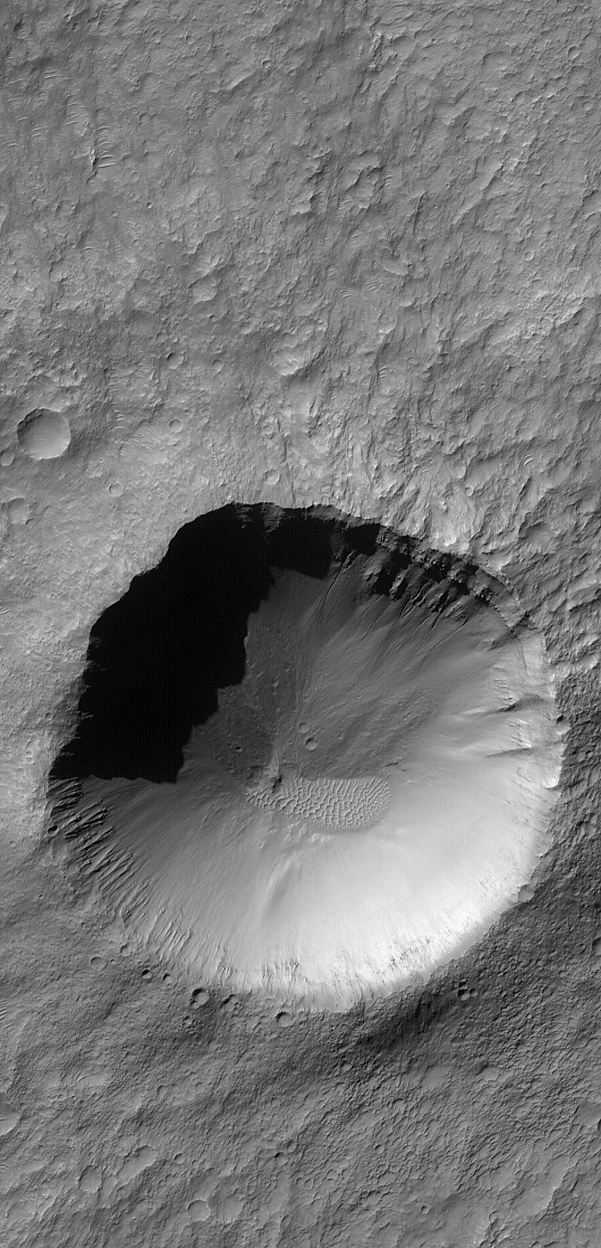

Crater with Gullies

7 September 2006
This Mars Global Surveyor (MGS) Mars Orbiter Camera (MOC) image shows a crater approximately 2.5 kilometers (1.6 miles) in diameter located in Terra Cimmeria. Layered rocks and gullies are visible in the northern walls of the crater. A small patch of large, windblown ripples cover part of the crater floor.

Location near 32.8°S, 202.8°W
Image width: ~3 km (~1.9 mi)
Illumination from: upper left
Season: Southern Autumn

Credit: NASA/JPL/Malin Space Science Systems